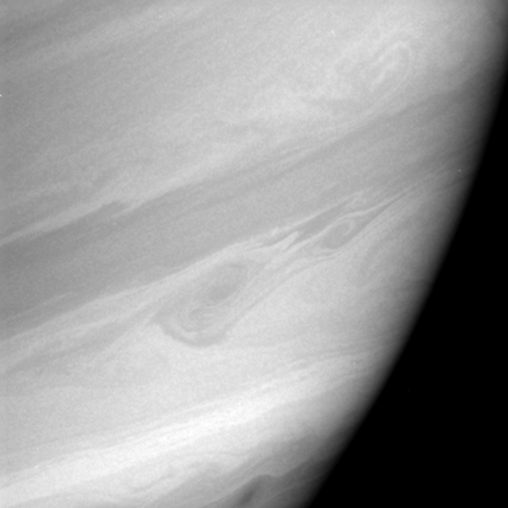

Storms Embrace

Two Saturnian storms swirl in the region informally dubbed “storm alley” by scientists. This mid-latitude region has been active with storms since Cassini scientists began monitoring Saturn in early 2004.

The large storm at left is at least 2,500 kilometers (1,600 miles) across from north to south. This is bigger than typical storms in the region, which are the size of large Earth hurricanes, or about 1,000 kilometers (600 miles) across. To the left, the smaller storm is about 700 kilometers (400 miles) across.

The two storms are interacting. Their threadlike arms are intertwined, and they might have merged a few days after this image was taken. See PIA06082 and PIA06083 for movies of storm activity in this region.

The image was taken with the Cassini spacecraft narrow-angle camera on Dec. 9, 2005, at a distance of approximately 3.2 million kilometers (2 million miles) from Saturn. The image was obtained using a filter sensitive to wavelengths of infrared light centered at 727 nanometers. The image scale is 38 kilometers (23 miles) per pixel. The Cassini-Huygens mission is a cooperative project of NASA, the European Space Agency and the Italian Space Agency. The Jet Propulsion Laboratory, a division of the California Institute of Technology in Pasadena, manages the mission for NASA’s Science Mission Directorate, Washington, D.C. The Cassini orbiter and its two onboard cameras were designed, developed and assembled at JPL. The imaging operations center is based at the Space Science Institute in Boulder, Colo.

Credit: NASA/JPL/Space Science Institute